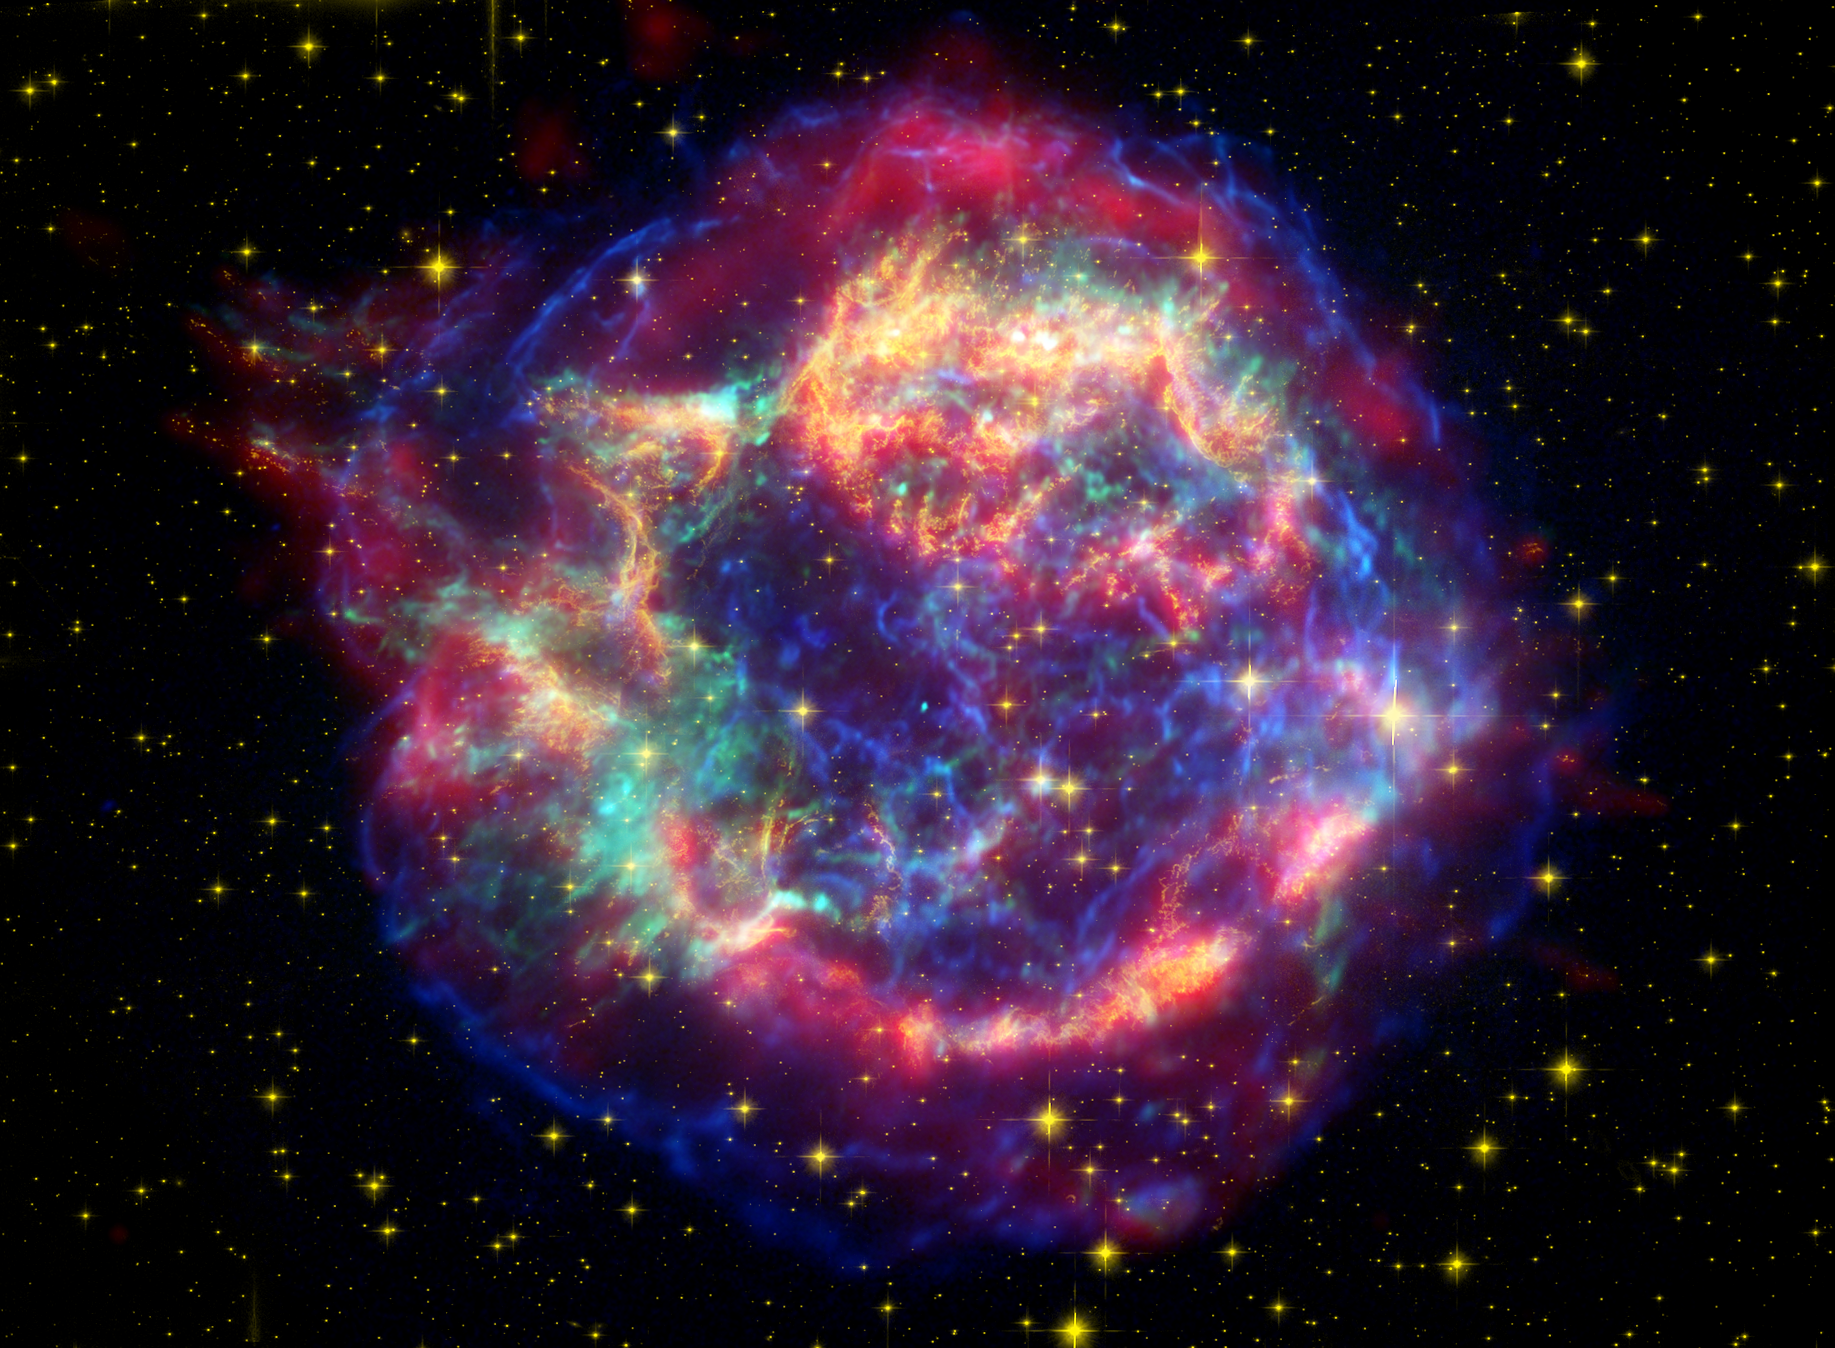

Cassiopeia A: Death Becomes Her

This false-color image from three of NASA’s Great Observatories provides one example of a star that died in a fiery supernova blast. Called Cassiopeia A, this supernova remnant is located 10,000 light-years away in the constellation Cassiopeia. At the center of this orb, visible only as a tiny turquoise dot, is the leftover corpse of the now-dead star, called a neutron star. The multi-hued shell outside the neutron star is the rest of the original star’s scattered remains.

NASA’s Spitzer Space Telescope found a dusty disk circling around a similar neutron star called 4U 0142+61. This particular neutron star (not pictured here) spins and pulses with X-ray radiation, so it is called a pulsar. Its disk is made of material that was blown off the exploding star but never reached a high enough velocity to escape the star’s gravity.

A photograph of 4U 0142+61 would only show both the pulsar and disk as one small dot, without any outer shell of expelled material. This is because the pulsar exploded about 100,000 years ago, and its shell has since cooled to the point where it is no longer visible. The death of the star that gave rise to Cassiopeia A was witnessed from Earth about 320 years ago, so its shell is still hot and glowing.

Infrared data from the Spitzer Space Telescope are colored red; visible data from the Hubble Space Telescope are yellow; and X-ray data from the Chandra X-ray Observatory are green and blue.

Credit: NASA/JPL-Caltech/STScI/CXC/SAO, Animation: NASA/JPL-Caltech/Univ. of Ariz./STScI/CXC/SAO